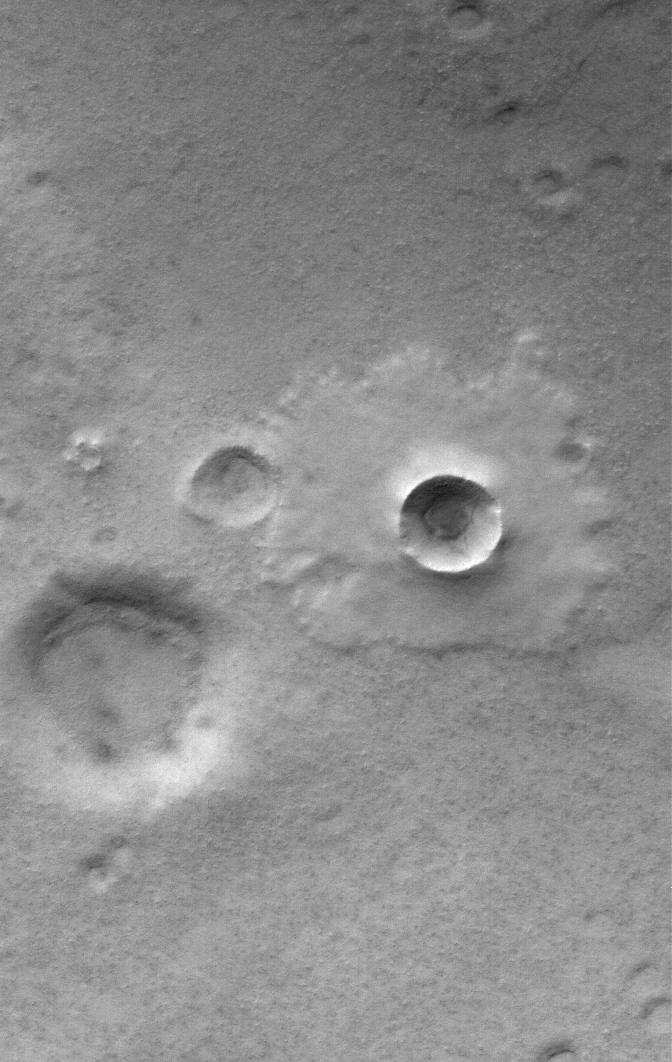

Mellish Pedestal

31 May 2006
This Mars Global Surveyor (MGS) Mars Orbiter Camera (MOC) image shows a pedestal crater superposed on the floor of the much larger Mellish Crater. When an impact crater of this type forms, material is thrown onto the adjacent terrain to form portions of the ejecta blanket we see today. If the ejecta blanket is sufficiently rocky, it will protect the underlying terrain from wind erosion. Over time, much of the exposed material surrounding the ejecta blanket will be removed by wind, leaving behind the rocky ejecta and the material below it, resulting in the pedestal-like appearance seen here.

Location near: 73.0°S, 22.7°W
Image width: ~3 km (~1.9 mi)
Illumination from: upper left
Season: Southern Summer

Credit: NASA/JPL/Malin Space Science Systems